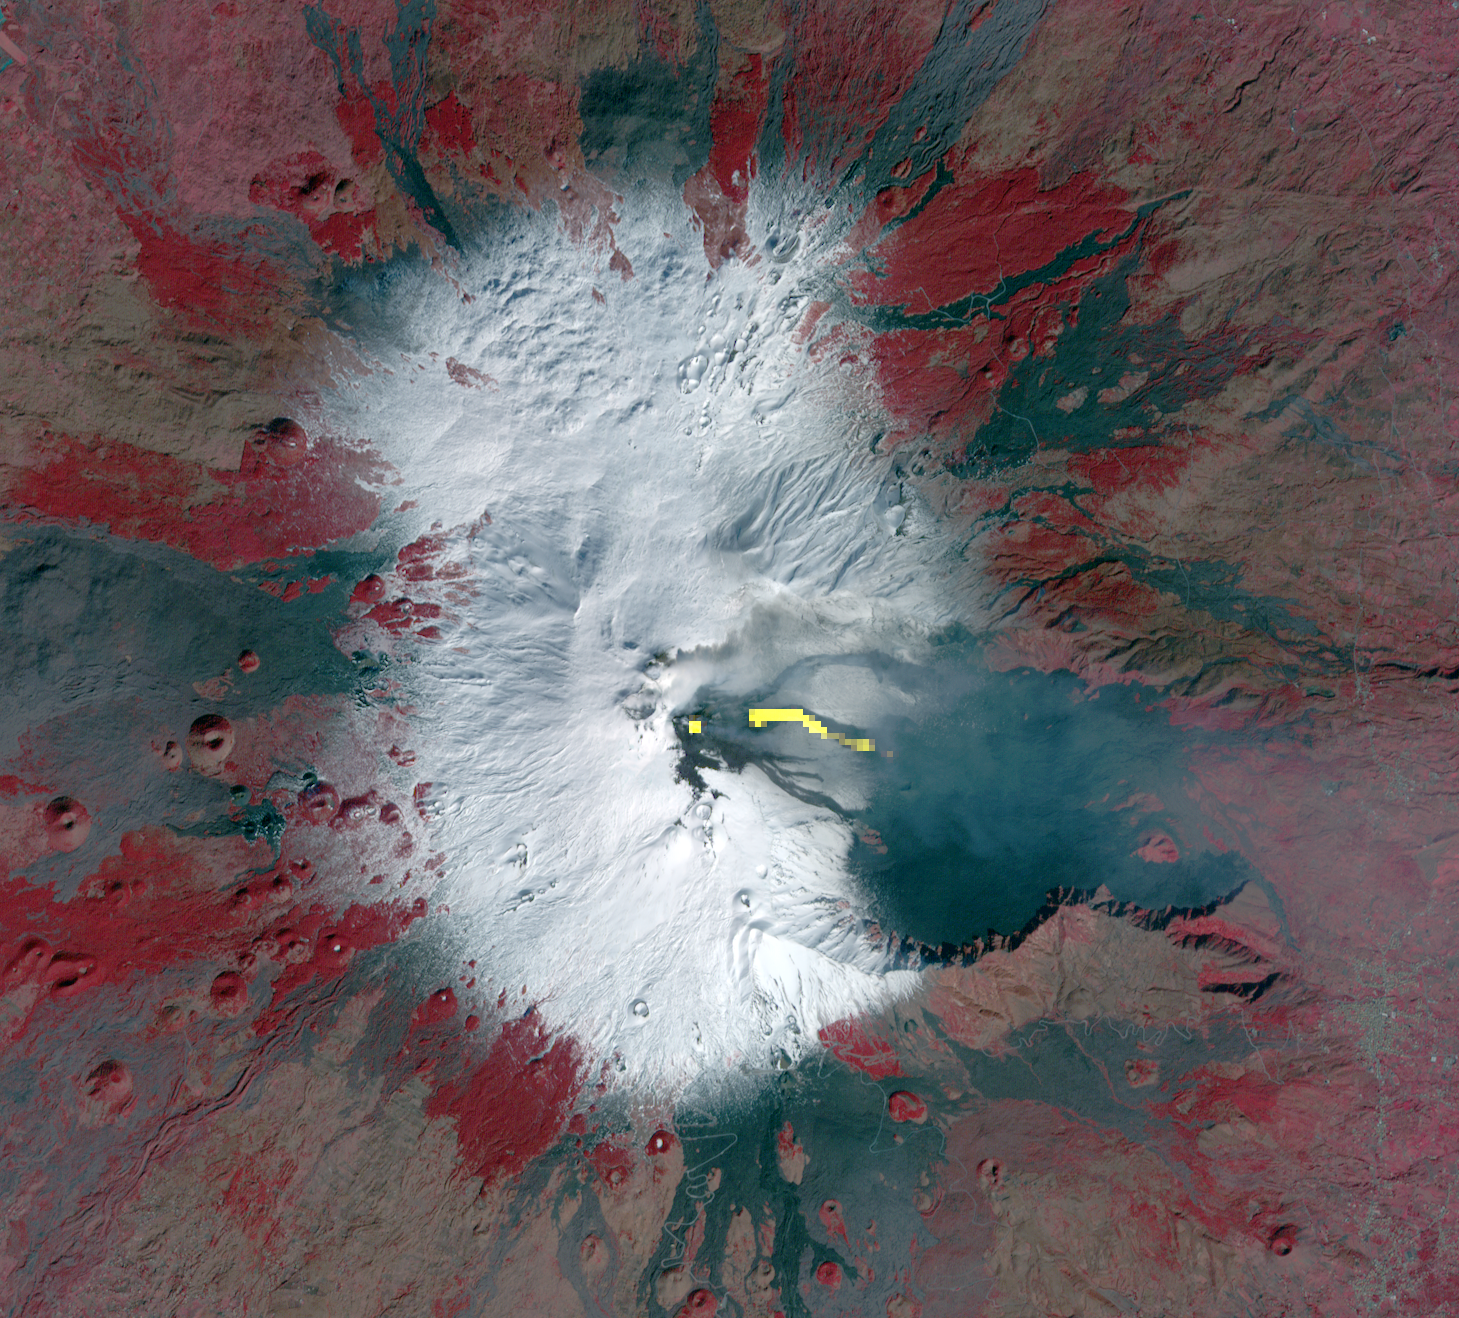

Latest Activity at Europe’s Most Active Volcano Captured by NASA Spacecraft

Mt. Etna, Europe’s most active volcano, continued its latest eruptive activity with a new lava flow from the recently formed southeast crater. In this Feb. 7, 2014 image acquired from the Advanced Spaceborne Thermal Emission and Reflection Radiometer (ASTER) instrument on NASA’s Terra spacecraft, vegetation is red, snow is white and bare lava flows are dark gray. The yellow pixels are areas that are highlighted in the thermal infrared channels, and indicate the hot crater (single spot) and the lava flow. To the east, the thin blue-gray cloud is ash and gas emitted from the crater. The image covers an area of 12.4 by 13.7 miles (20 by 22 kilometers), and is centered near 37.5 degrees north, 15 degrees east.

With its 14 spectral bands from the visible to the thermal infrared wavelength region and its high spatial resolution of 15 to 90 meters (about 50 to 300 feet), ASTER images Earth to map and monitor the changing surface of our planet. ASTER is one of five Earth-observing instruments launched Dec. 18, 1999, on Terra. The instrument was built by Japan’s Ministry of Economy, Trade and Industry. A joint U.S./Japan science team is responsible for validation and calibration of the instrument and data products.

The broad spectral coverage and high spectral resolution of ASTER provides scientists in numerous disciplines with critical information for surface mapping and monitoring of dynamic conditions and temporal change. Example applications are: monitoring glacial advances and retreats; monitoring potentially active volcanoes; identifying crop stress; determining cloud morphology and physical properties; wetlands evaluation; thermal pollution monitoring; coral reef degradation; surface temperature mapping of soils and geology; and measuring surface heat balance.

The U.S. science team is located at NASA’s Jet Propulsion Laboratory, Pasadena, Calif. The Terra mission is part of NASA’s Science Mission Directorate, Washington, D.C.

Credit: NASA/GSFC/METI/ERSDAC/JAROS, and U.S./Japan ASTER Science Team